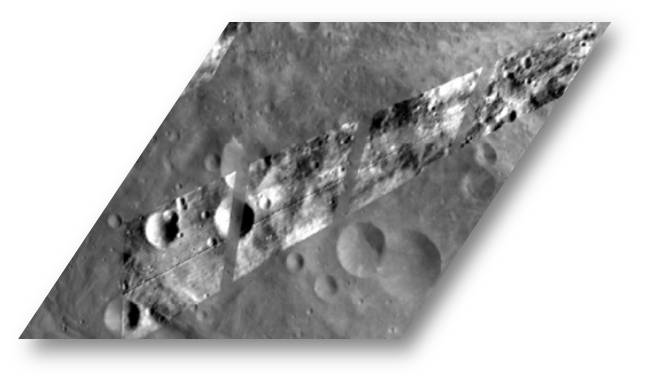

Small-scale Surface Variations Seen with Dawn’s Visible and Infrared Spectrometer

This image shows a Dawn VIR (visible and infrared spectrometer) image, overlain on top of a FC (framing camera) image of the same region. The VIR image was acquired during the HAMO (high-altitude mapping orbit) phase of the Dawn mission and the FC image was acquired during the Survey phase of the mission. The small-scale brightness and darkness variations in this image demonstrate VIR’s ability to detect small-scale features on Vesta’s surface. The composition of these various features can then be analyzed. VIR data have shown that, in general, Vesta has a basaltic surface and that two prominent pyroxene absorption bands dominate Vesta’s spectrum.

This image is located in Vesta’s Tuccia quadrangle and the center of the image is 21 degrees south latitude, 200 degrees east longitude. NASA’s Dawn spacecraft obtained the VIR image with its visible and infrared spectrometer on Oct. 02, 2011. The distance to the surface of Vesta is around 700 kilometers (435 miles) and the average image resolution is 170 meters per pixel.

The Dawn mission to Vesta and Ceres is managed by NASA’s Jet Propulsion Laboratory, a division of the California Institute of Technology in Pasadena, for NASA’s Science Mission Directorate, Washington D.C. UCLA is responsible for overall Dawn mission science. The visible and infrared mapping spectrometer was provided by the Italian Space Agency and is managed by the Italy’s National Institute for Astrophysics, Rome, in collaboration with Selex Galileo, where it was built. The Dawn framing cameras have been developed and built under the leadership of the Max Planck Institute for Solar System Research, Katlenburg-Lindau, Germany, with significant contributions by DLR German Aerospace Center, Institute of Planetary Research, Berlin, and in coordination with the Institute of Computer and Communication Network Engineering, Braunschweig. The Framing Camera project is funded by the Max Planck Society, DLR, and NASA/JPL.

Credit: NASA/JPL-Caltech/UCLA/MPS/DLR/IDA